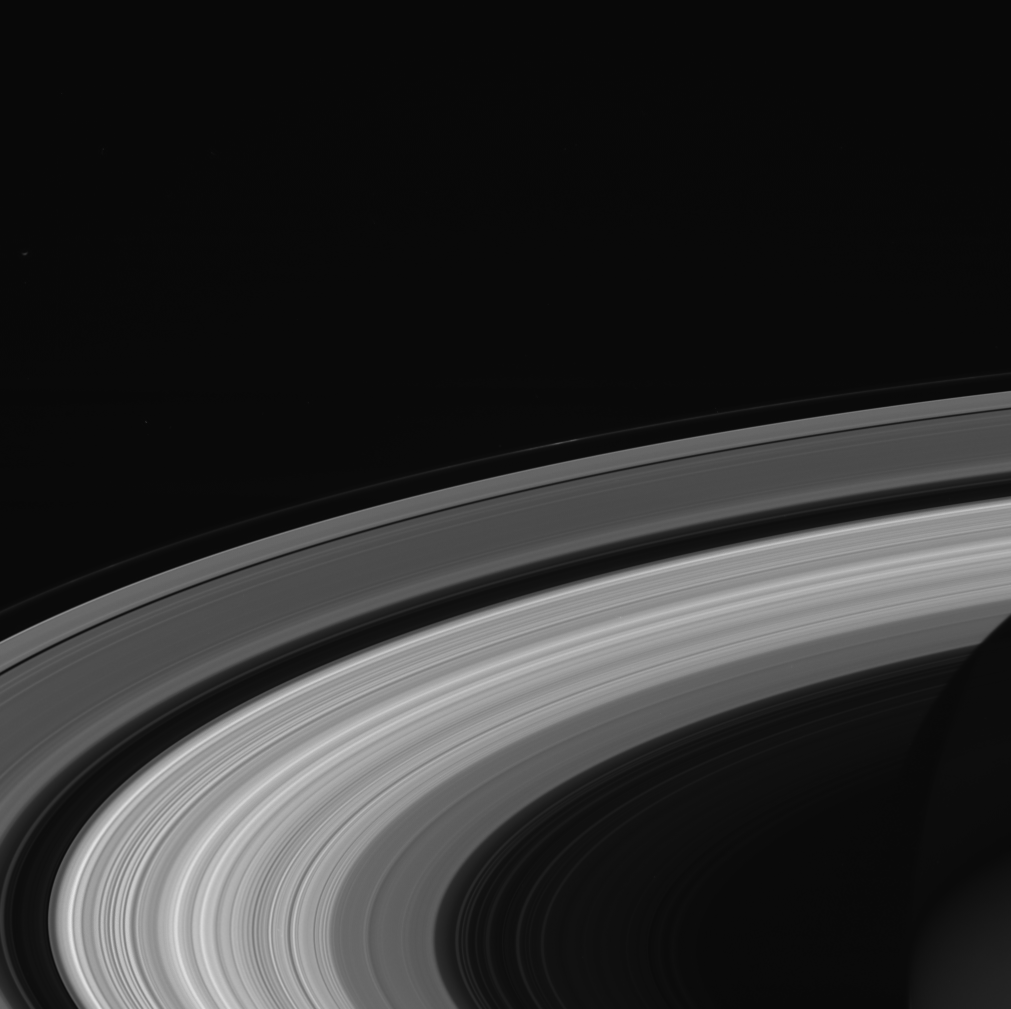

Finale Ringscape

This image of Saturn’s rings was taken by NASA’s Cassini spacecraft on Sept. 13, 2017. It is among the last images Cassini sent back to Earth.

The view was taken in visible red light using the Cassini spacecraft wide-angle camera at a distance of 684,000 miles (1.1 million kilometers) from Saturn.

The Cassini mission is a cooperative project of NASA, ESA (the European Space Agency) and the Italian Space Agency. The Jet Propulsion Laboratory, a division of Caltech in Pasadena, manages the mission for NASA’s Science Mission Directorate, Washington. The Cassini orbiter and its two onboard cameras were designed, developed and assembled at JPL. The imaging operations center is based at the Space Science Institute in Boulder, Colorado.

Credit: NASA/JPL-Caltech/Space Science Institute